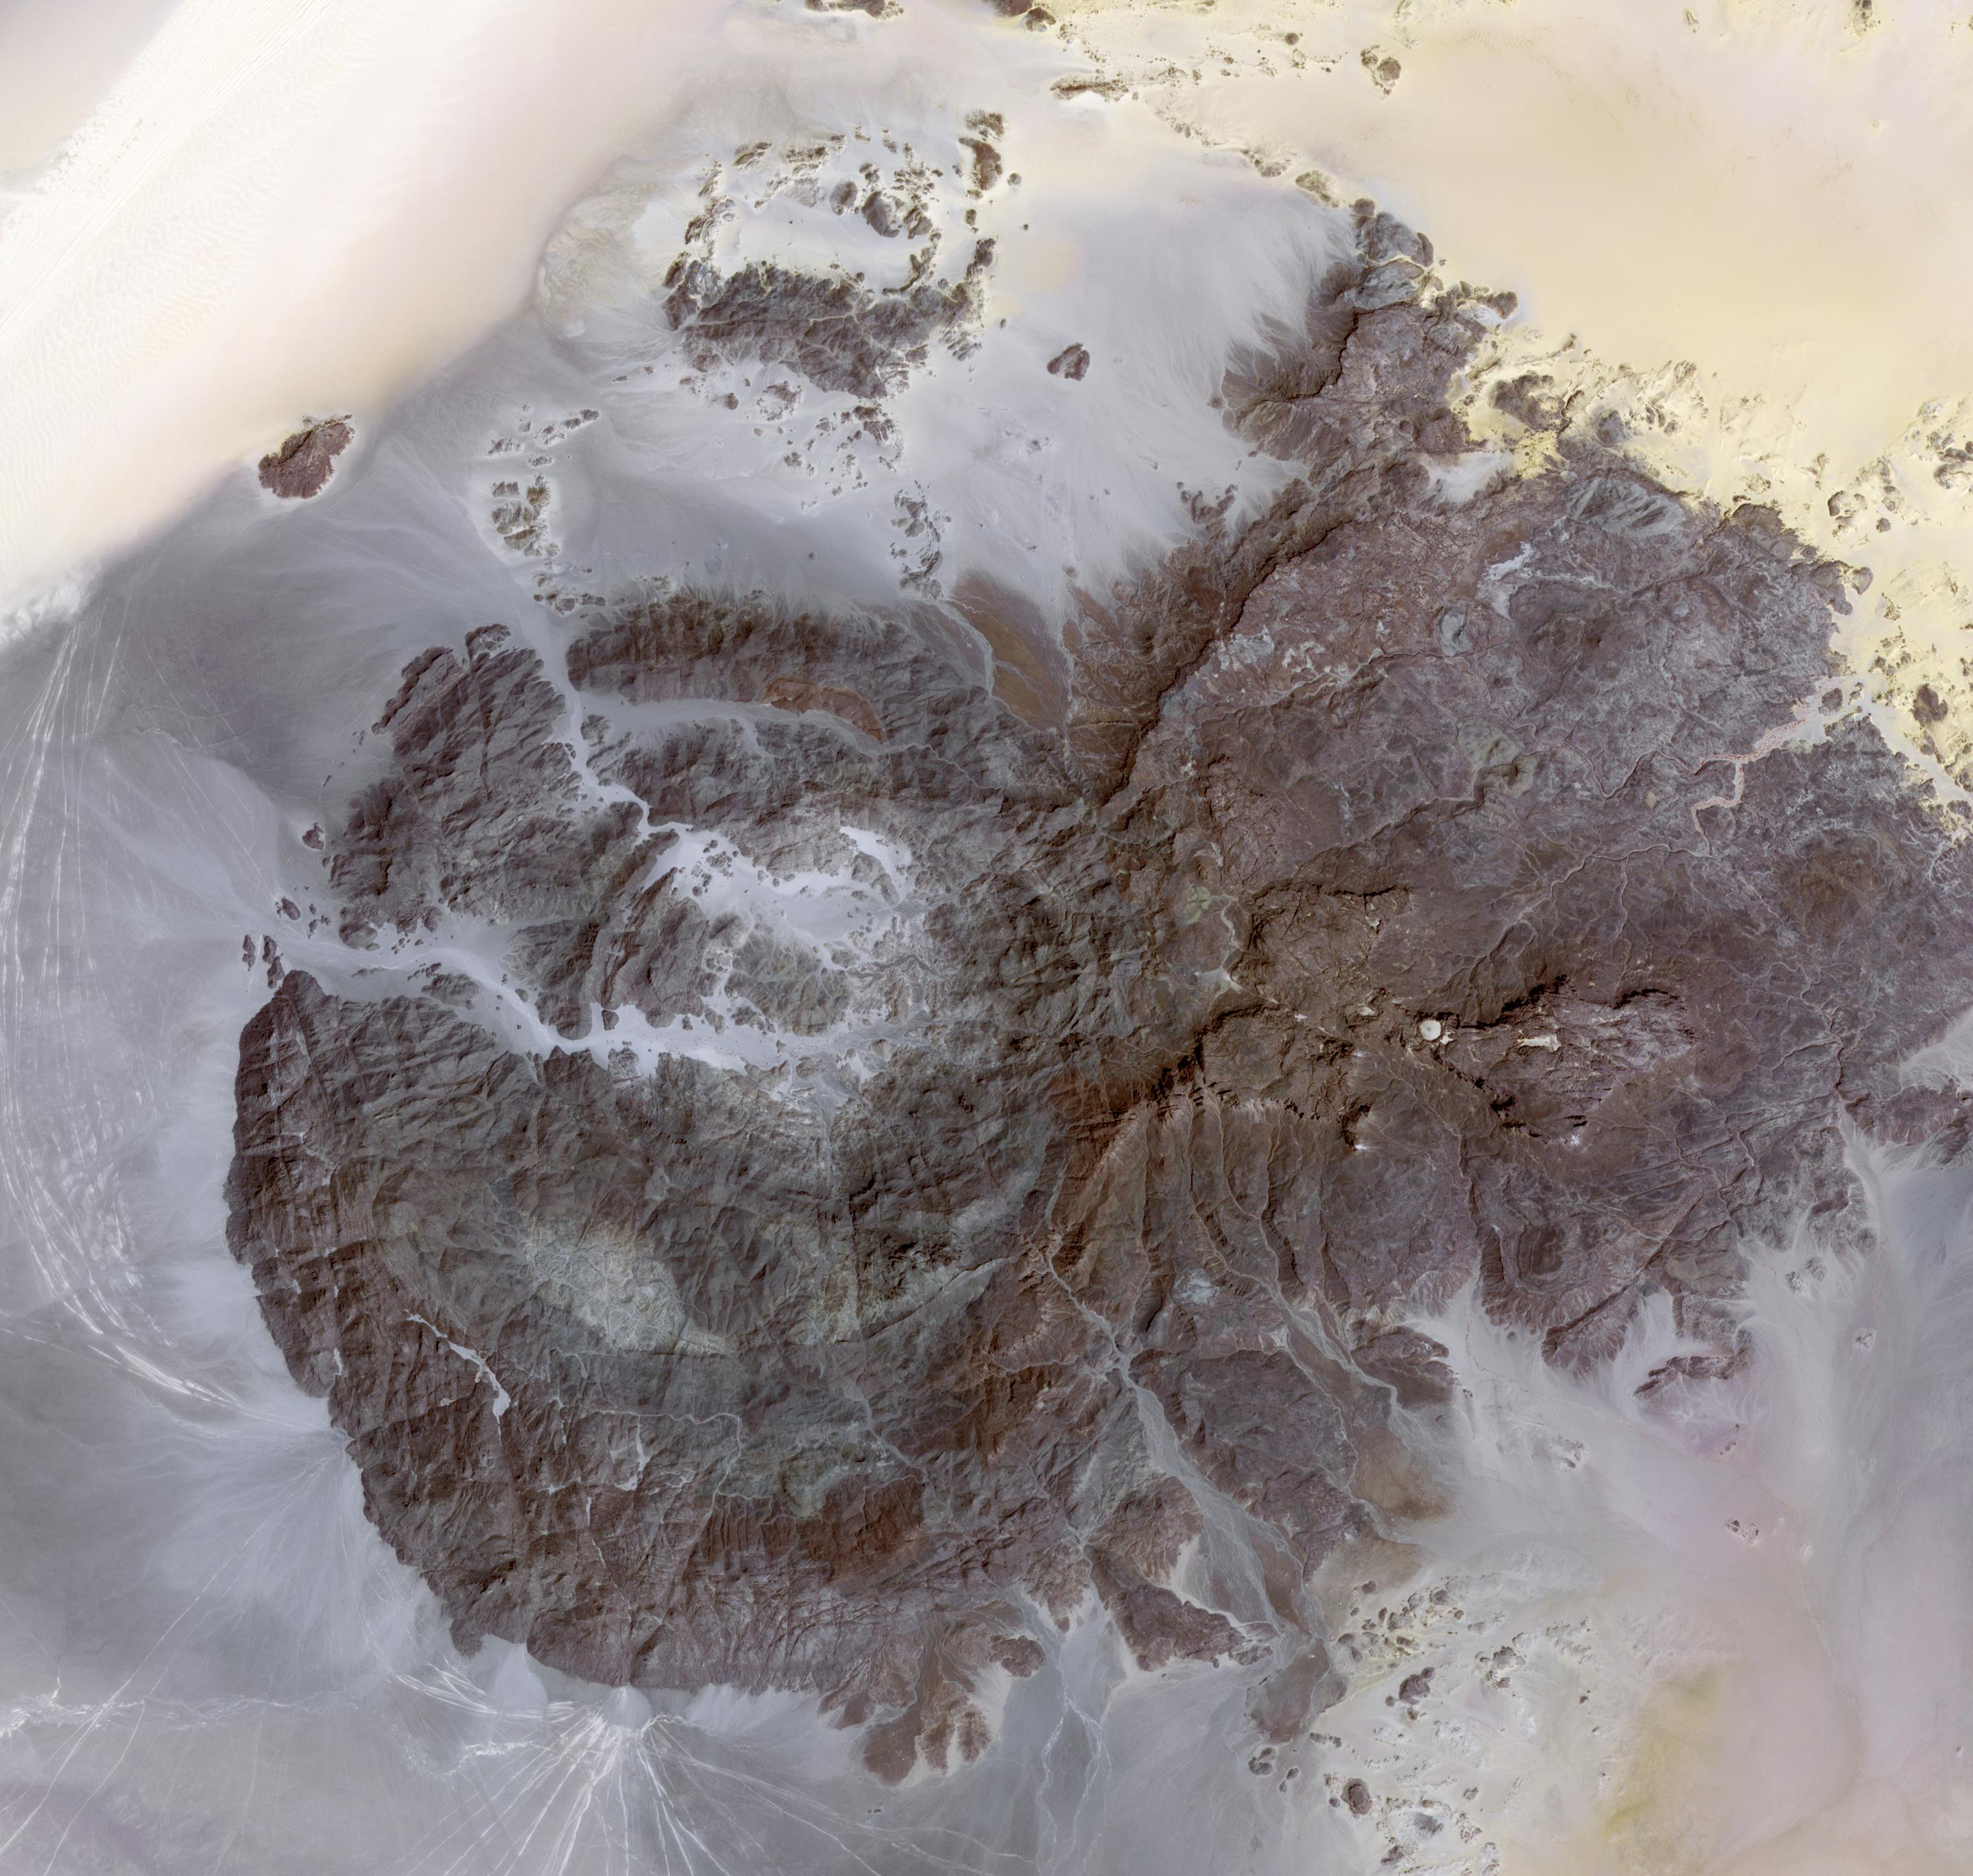

Jebel Uweinat

Jebel Uweinat (1,934 meters, mountain of sourcelets) is a mountain range in the area of the Egyptian-Sudanese-Libyan border. In general, the west slope constitutes an oasis, with wells, bushes and grass. The area is notable for its prehistoric petroglyphs. Engraved in sandstone, petroglyphs of Bushmen style are visible, representing giraffes, lions, ostriches, gazelles, and human figures. The western part of the massive consists of intrusive granite, arranged in a ring shape of some 25 km diameter. Its eastern part consists of sandstone; four plateaus emerge from the level of the surrounding desert. One of the driest places on earth, it reportedly hasn’t rained since 1998 (Wikipedia). The image was acquired March 17, 2012, covers an area of 40 x 43 km, and is located at 22 degrees north latitude, 24.9 degrees east longitude.

With its 14 spectral bands from the visible to the thermal infrared wavelength region and its high spatial resolution of 15 to 90 meters (about 50 to 300 feet), ASTER images Earth to map and monitor the changing surface of our planet. ASTER is one of five Earth-observing instruments launched Dec. 18, 1999, on Terra. The instrument was built by Japan’s Ministry of Economy, Trade and Industry. A joint U.S./Japan science team is responsible for validation and calibration of the instrument and data products.

The broad spectral coverage and high spectral resolution of ASTER provides scientists in numerous disciplines with critical information for surface mapping and monitoring of dynamic conditions and temporal change. Example applications are: monitoring glacial advances and retreats; monitoring potentially active volcanoes; identifying crop stress; determining cloud morphology and physical properties; wetlands evaluation; thermal pollution monitoring; coral reef degradation; surface temperature mapping of soils and geology; and measuring surface heat balance.

The U.S. science team is located at NASA’s Jet Propulsion Laboratory, Pasadena, Calif. The Terra mission is part of NASA’s Science Mission Directorate, Washington, D.C.

Credit: NASA/GSFC/METI/ERSDAC/JAROS, and U.S./Japan ASTER Science Team